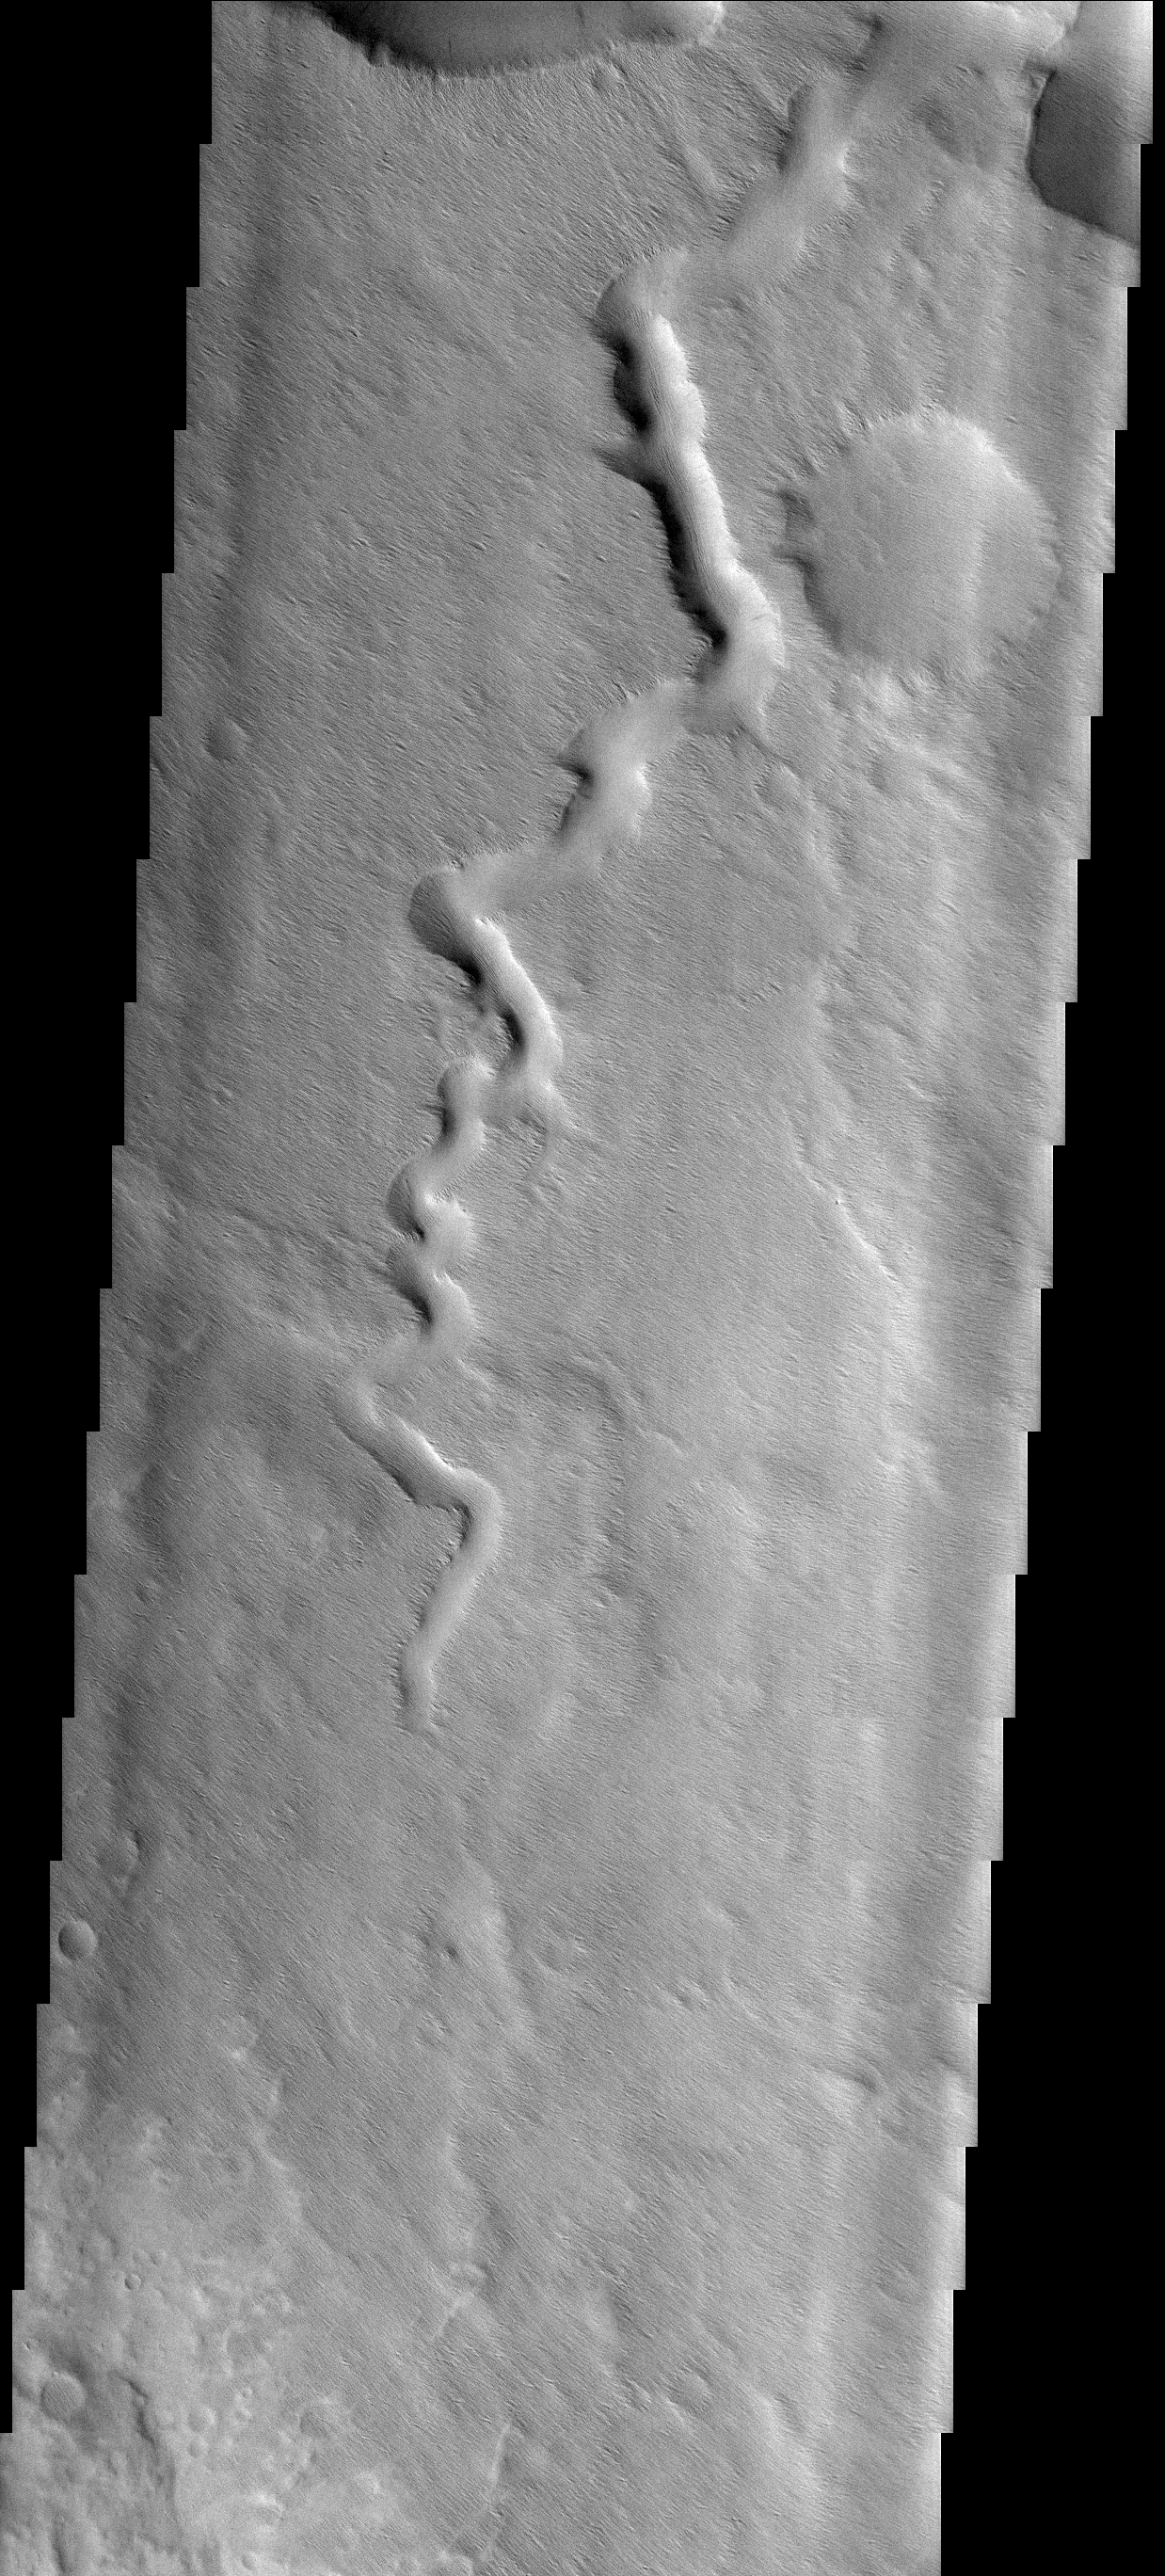

Lucus Planum

While this image of Lucus Planum appears to be dominated by a winding channel, if you look closely you will see that the wind is eroding away the surface of the entire image and filling in the channel with material.

Image information: VIS instrument. Latitude 6.4S, Longitude 198.5E. 17 meter/pixel resolution.

Note: this THEMIS visual image has not been radiometrically nor geometrically calibrated for this preliminary release. An empirical correction has been performed to remove instrumental effects. A linear shift has been applied in the cross-track and down-track direction to approximate spacecraft and planetary motion. Fully calibrated and geometrically projected images will be released through the Planetary Data System in accordance with Project policies at a later time.

NASA’s Jet Propulsion Laboratory manages the 2001 Mars Odyssey mission for NASA’s Office of Space Science, Washington, D.C. The Thermal Emission Imaging System (THEMIS) was developed by Arizona State University, Tempe, in collaboration with Raytheon Santa Barbara Remote Sensing. The THEMIS investigation is led by Dr. Philip Christensen at Arizona State University. Lockheed Martin Astronautics, Denver, is the prime contractor for the Odyssey project, and developed and built the orbiter. Mission operations are conducted jointly from Lockheed Martin and from JPL, a division of the California Institute of Technology in Pasadena.

Credit: NASA/JPL/ASU